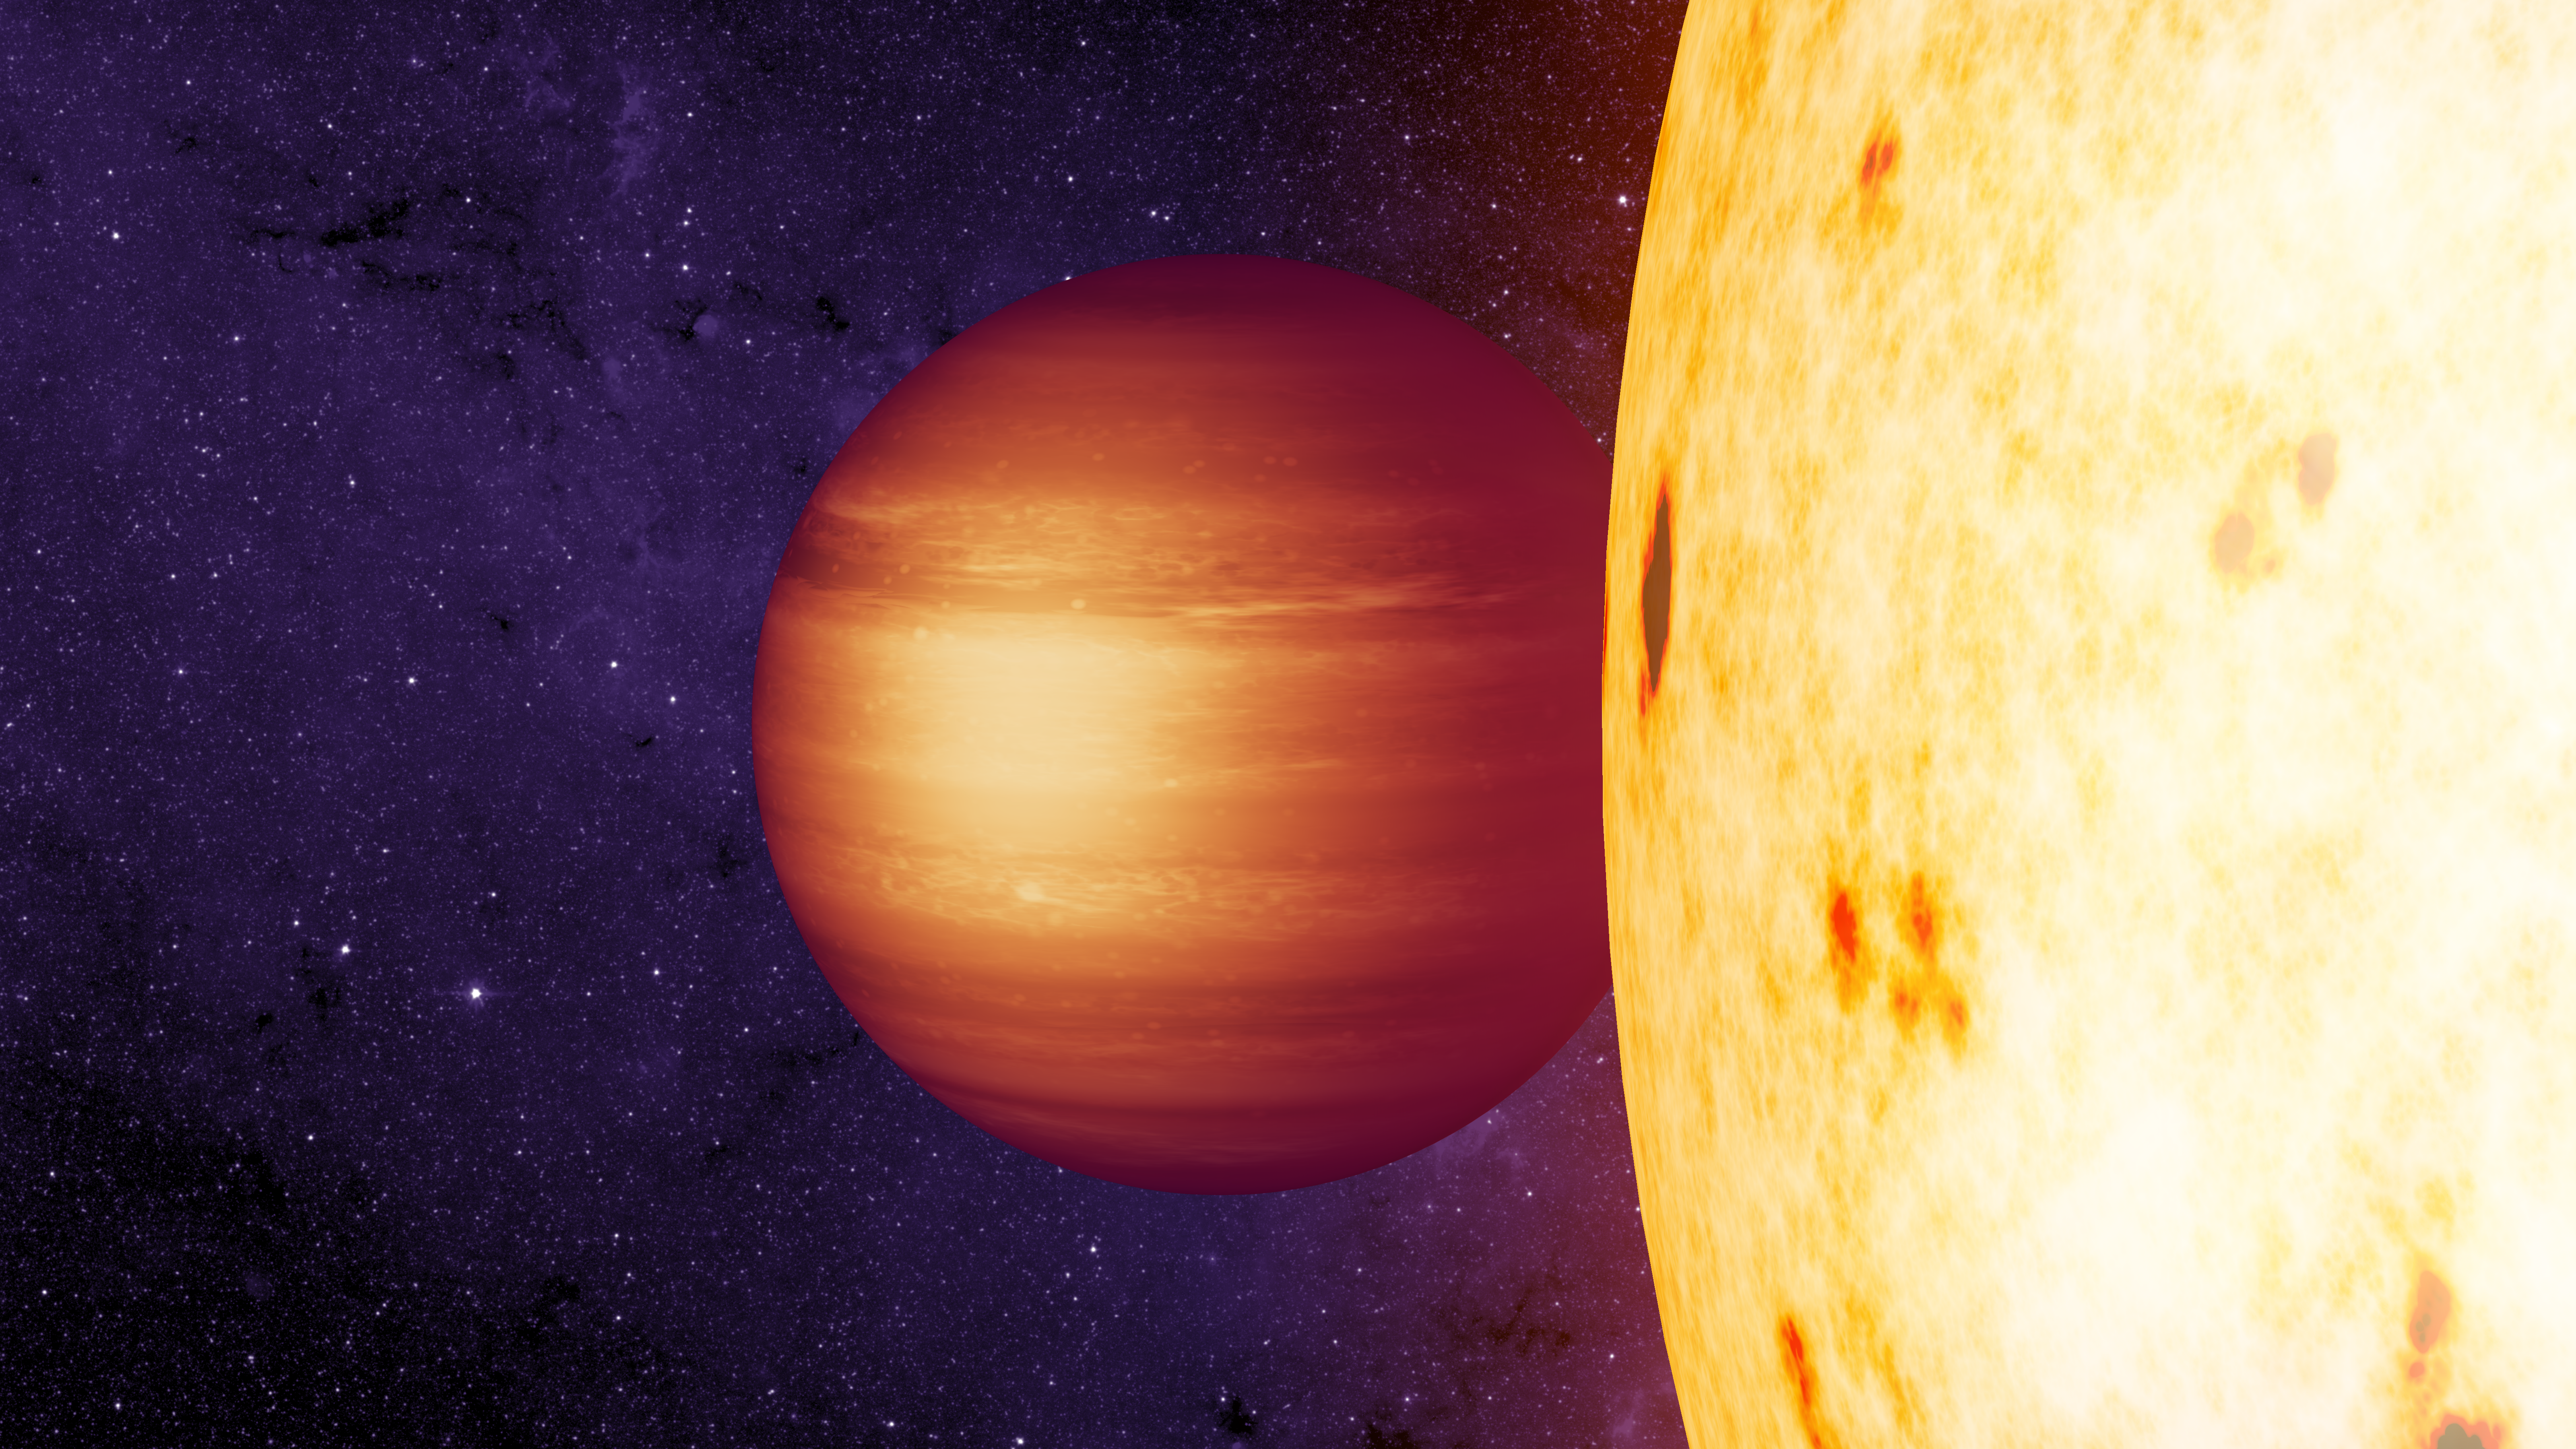

"Wrong-way" Winds on CoRoT-2b

This illustration depicts the strange case of the backwards hotspot researchers have found on the hot exoplanet known as CoRoT-2b. NASA's Spitzer Space Telescope has played an instrumental role in mapping out the temperature distributions of a handful of closely-orbiting worlds knows as hot Jupiters. In most cases, the hottest spot on the planet is found to be either at the point directly facing the near-by star or offset eastward by strong winds.

In the mysterious case of exoplanet CoRoT-2b, however, the hot spot turns out to lie in the opposite direction: west of center. There are currently a number of ideas that could explain this strangely offset hot spot, including mechanisms that make the winds blow opposite the way they do in other known planets of this type.

Credit: NASA/JPL-Caltech/T. Pyle (IPAC)